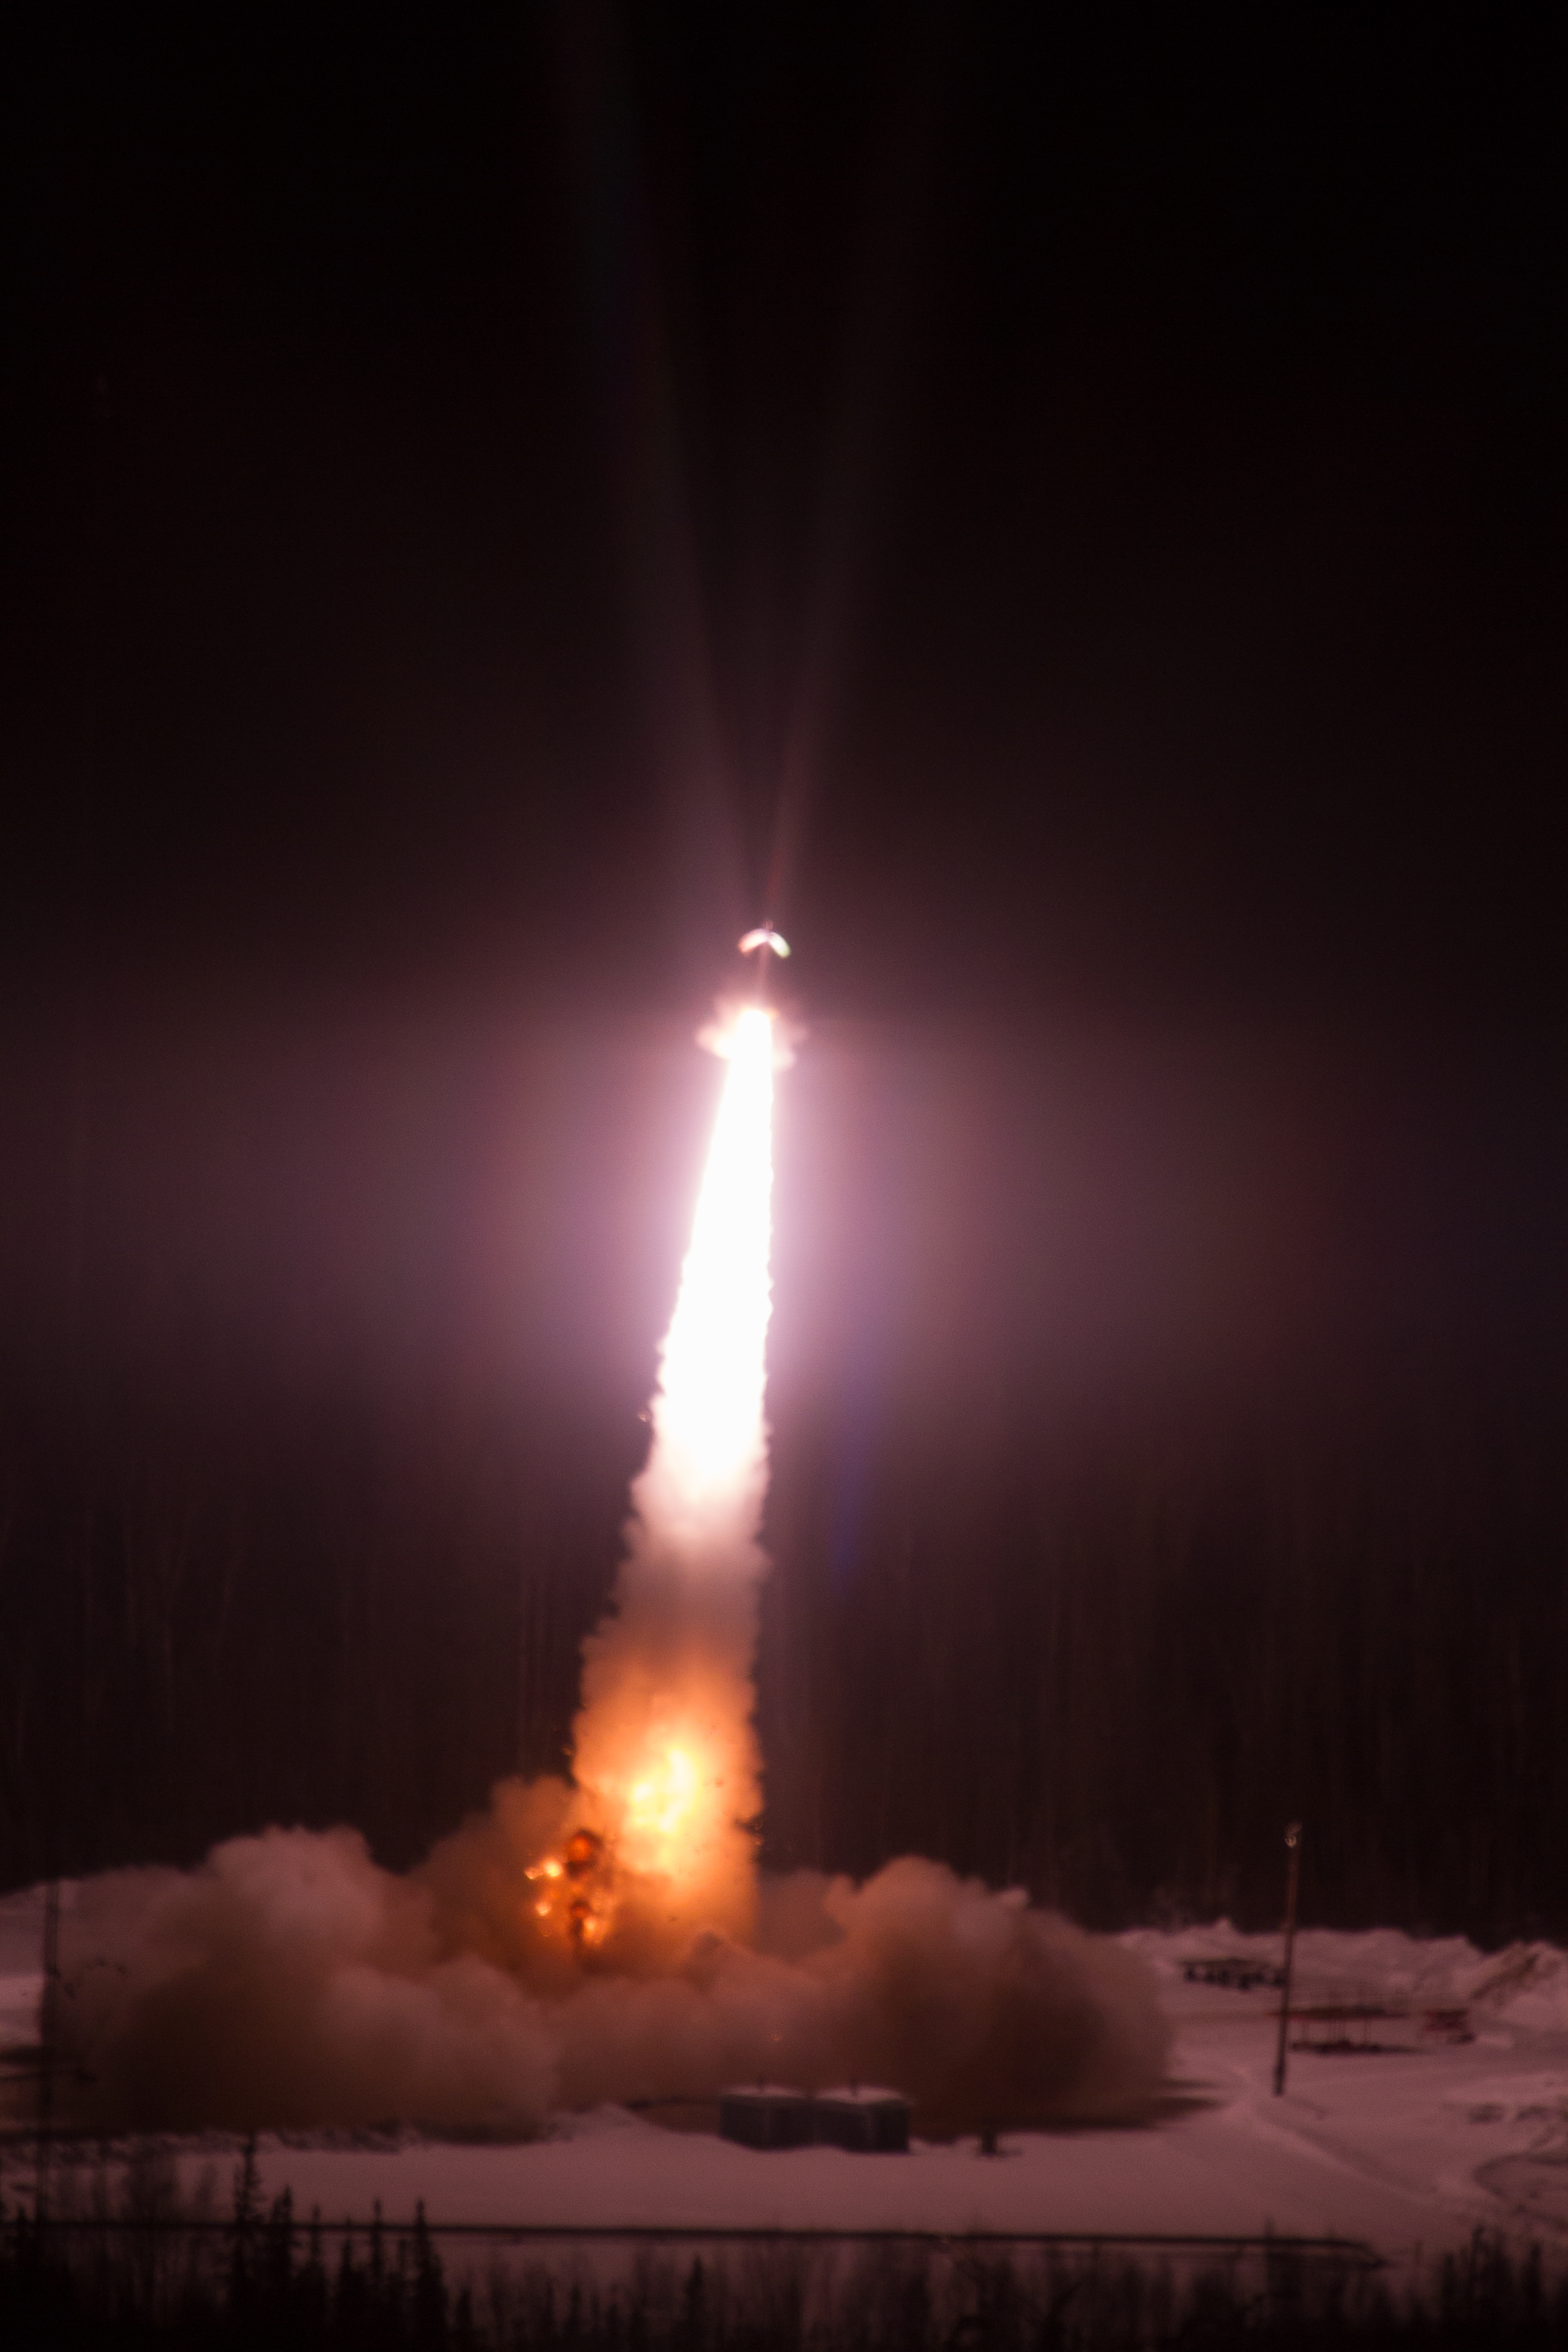

GREECE Mission Launching Into Aurora

Caption: A NASA-funded sounding rocket launches into an aurora in the early morning of March 3, 2014, over Venetie, Alaska. The GREECE mission studies how certain structures – classic curls like swirls of cream in coffee -- form in the aurora. More info: On March 3, 2014, at 6:09 a.m. EST, a NASA-funded sounding rocket launched straight into an aurora over Venetie, Alaska. The Ground-to-Rocket Electrodynamics – Electron Correlative Experiment, or GREECE, sounding rocket mission, which launched from Poker Flat Research Range in Poker Flat, Alaska, will study classic curls in the aurora in the night sky. The GREECE instruments travel on a sounding rocket that launches for a ten-minute ride right through the heart of the aurora reaching its zenith over the native village of Venetie, Alaska. To study the curl structures, GREECE consists of two parts: ground-based imagers located in Venetie to track the aurora from the ground and the rocket to take measurements from the middle of the aurora itself. At their simplest, auroras are caused when particles from the sun funnel over to Earth's night side, generate electric currents, and trigger a shower of particles that strike oxygen and nitrogen some 60 to 200 miles up in Earth's atmosphere, releasing a flash of light. But the details are always more complicated, of course. Researchers wish to understand the aurora, and movement of plasma in general, at much smaller scales including such things as how different structures are formed there. This is a piece of information, which in turn, helps paint a picture of the sun-Earth connection and how energy and particles from the sun interact with Earth's own magnetic system, the magnetosphere. GREECE is a collaborative effort between SWRI, which developed particle instruments and the ground-based imaging, and the University of California, Berkeley, measuring the electric and magnetic fields. The launch is supported by a sounding rocket team from NASA’s Wallops Flight Facility, Wallops Island, Va. The Poker Flat Research Range is operated by the University of Alaska, Fairbanks. “The conditions were optimal,” said Marilia Samara, principal investigator for the mission at Southwest Research Institute in San Antonio, Texas. “We can’t wait to dig into the data.”

Credit: NASA/Christopher Perry